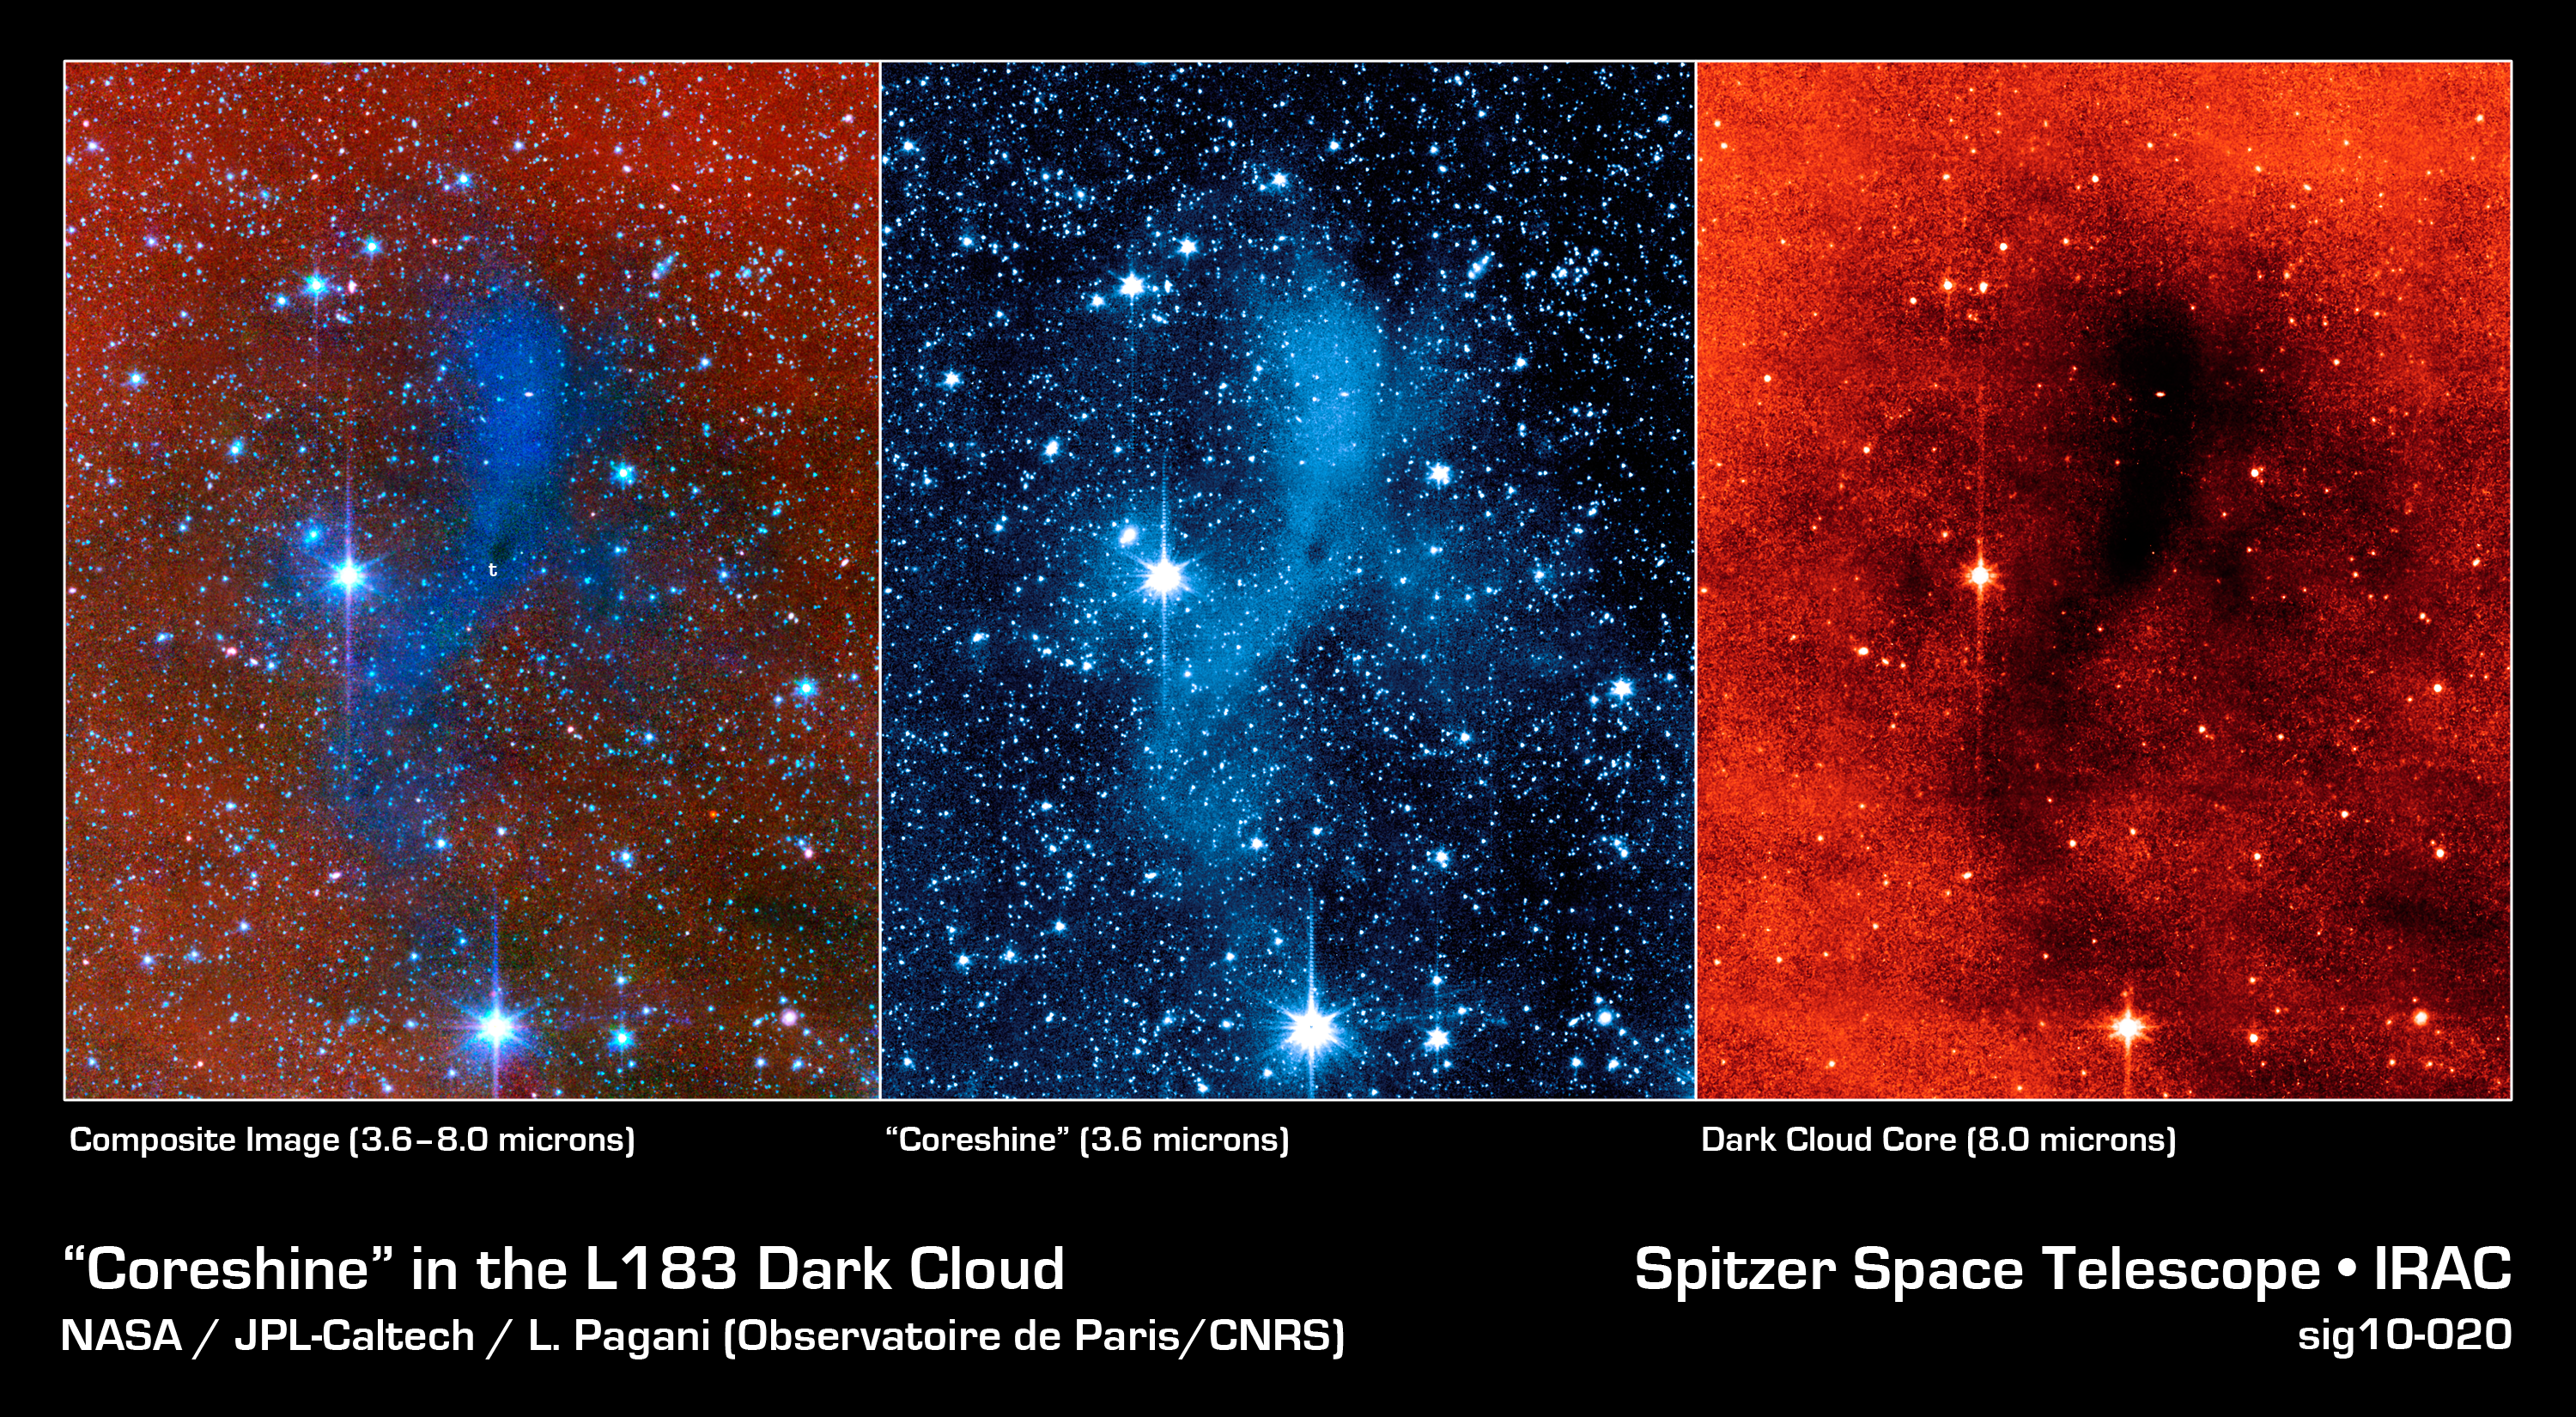

An Unexpected Scattering of Light

This series of images from NASA's Spitzer Space Telescope shows a dark mass of gas and dust, called a core, where new stars and planets will likely spring up.

The image on the far right shows the core as seen at longer wavelengths of infrared light (8 microns); when viewed at this wavelength, the core appears dark. The middle image shows the core as seen at a shorter infrared wavelength (3.6 microns). In this view, the core lights up because it is deflecting starlight from nearby stars. This unexpected light, called coreshine, tells astronomers that the dust making up the core must be bigger than previously thought -- smaller particles would not have been big enough to scatter the light. The image on the left is a combination of the other two images.

This particular core lies deep within a larger dark cloud called L183. Spitzer's infrared vision allows it to peer into the dark cloud to see the even darker cores buried inside.

The observations were made with Spitzer's infrared array camera (IRAC).

Credit: NASA/JPL-Caltech/L. Pagani (Observatoire de Paris/CNRS)